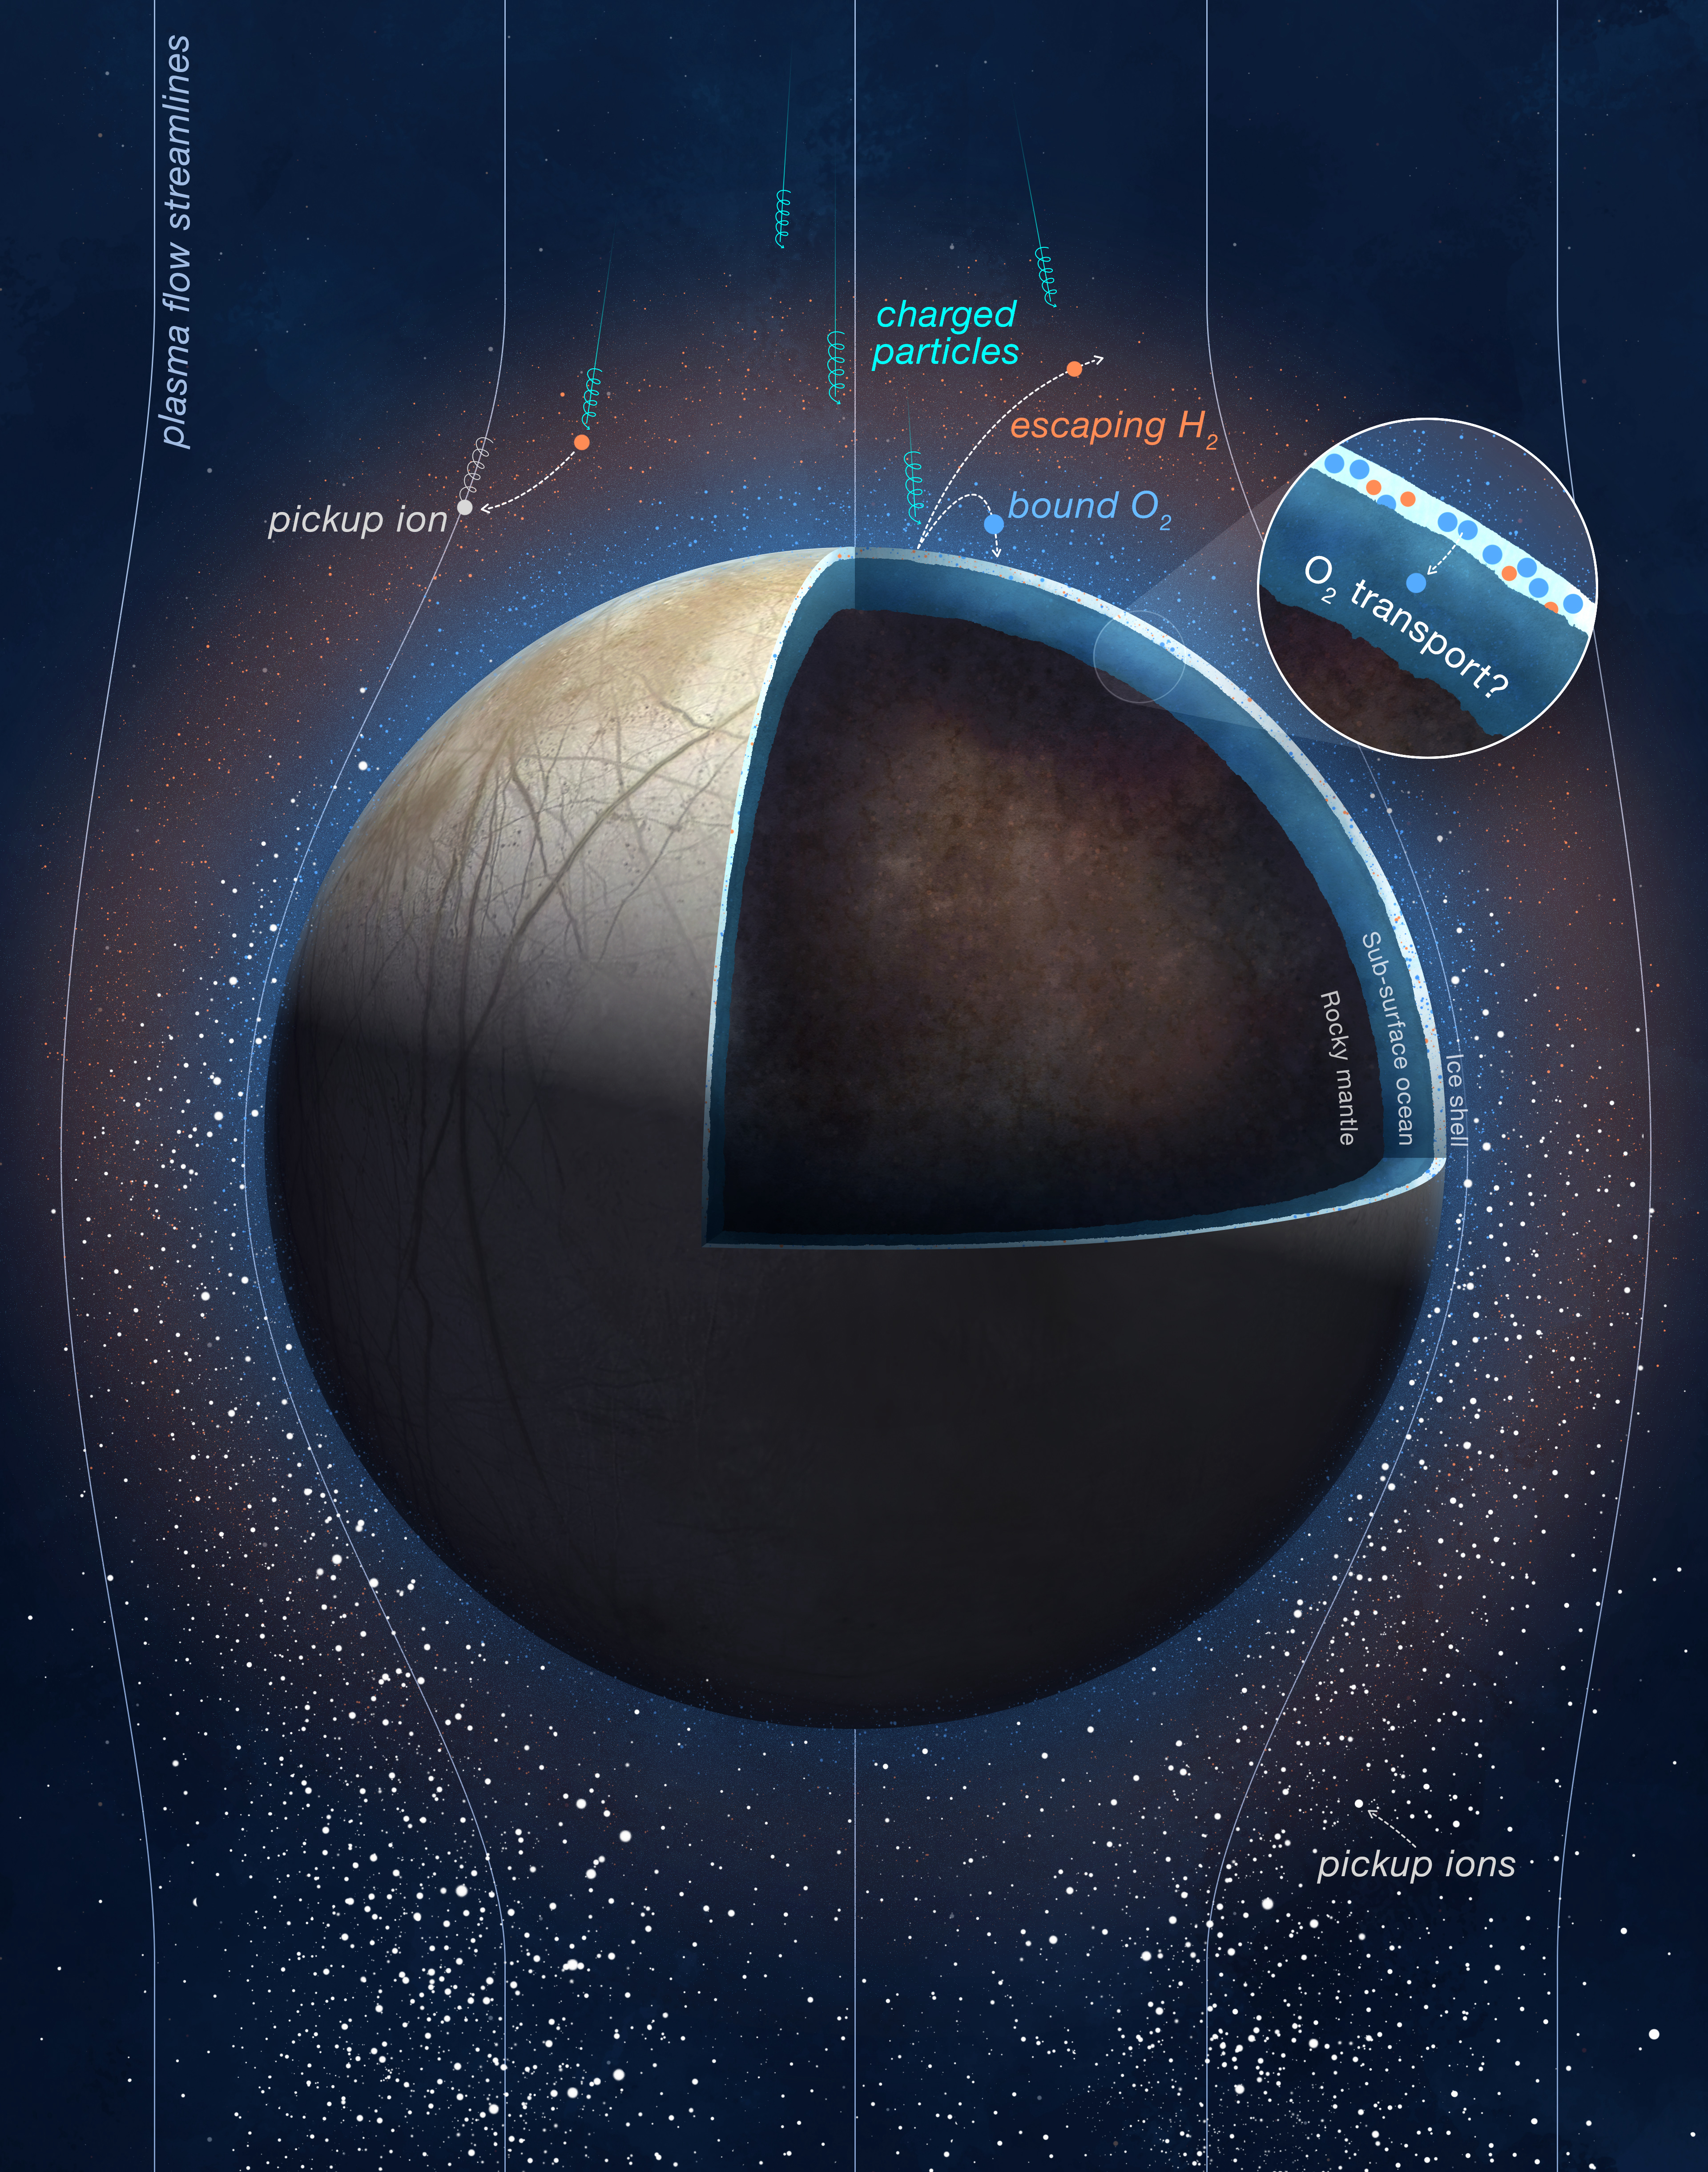

Oxygen Production at Europa (Illustration)

This illustration shows how oxygen is generated at Europa as a result of interaction between the Jovian moon’s icy surface and Jupiter’s plasma environment.

A segment of Europa is cut away in the graphic to show its three layers – the icy shell, the ocean thought to be beneath the shell, and the moon’s rocky mantle. Vertical “plasma flow streamlines” depict the flow of these charged particles in the vicinity of the moon. Some of the streamlines are oriented in such a way that their charged particles impact the moon’s surface and split frozen water molecules present there into individual oxygen and hydrogen molecules.

The newly created hydrogen molecules rise and form Europa’s tenuous atmosphere. Because the newly created oxygen molecules are heavier than hydrogen, they remain closer to the surface. Scientists believe these “bound” oxygen gases could migrate inward toward the moon’s subsurface ocean, as depicted in the inset image in the upper right of the illustration.

The white specks surrounding Europa represent “pickup ions” – ionized particles that have been shed from Europa’s atmosphere. When molecules in the atmosphere become charged, they are “picked up,” or swept, into the stream of charged material flowing around Europa.

Measurements of the composition and quantity of these pickup ions by NASA’s Juno mission provided the data necessary to determine the oxygen and hydrogen generation processes at the surface of Europa.

Credit: NASA/JPL-Caltech/SWRI/PU